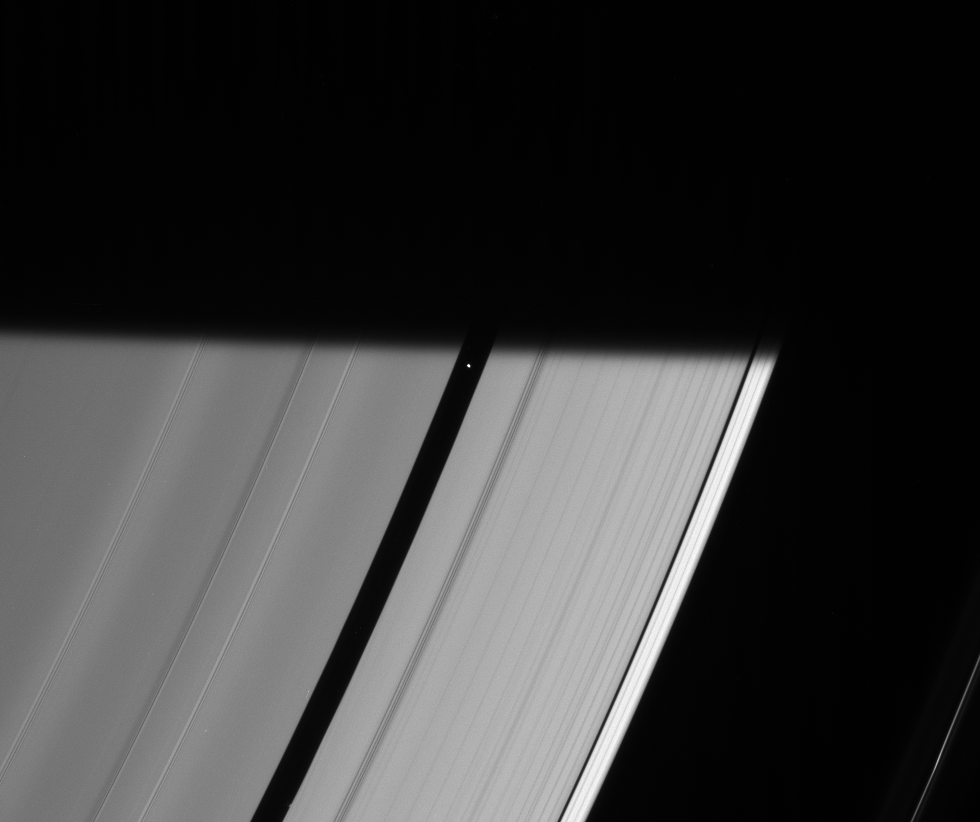

Taking the Plunge

Pan prepares to be engulfed by the darkness of Saturn’s shadow, visible here as it stretches across the rings.

When the Cassini spacecraft took a follow-up image of this same location about 50 seconds later, Pan (26 kilometers, or 16 miles across) had vanished into darkness.

This view looks toward the unilluminated side of the rings from about 44 degrees above the ringplane.

The image was taken in visible light with the Cassini spacecraft narrow-angle camera on March 14, 2007 at a distance of approximately 1.9 million kilometers (1.2 million miles) from Pan. Image scale is 11 kilometers (7 miles) per pixel.

The Cassini-Huygens mission is a cooperative project of NASA, the European Space Agency and the Italian Space Agency. The Jet Propulsion Laboratory, a division of the California Institute of Technology in Pasadena, manages the mission for NASA’s Science Mission Directorate, Washington, D.C. The Cassini orbiter and its two onboard cameras were designed, developed and assembled at JPL. The imaging operations center is based at the Space Science Institute in Boulder, Colo.

Credit: NASA/JPL/Space Science Institute